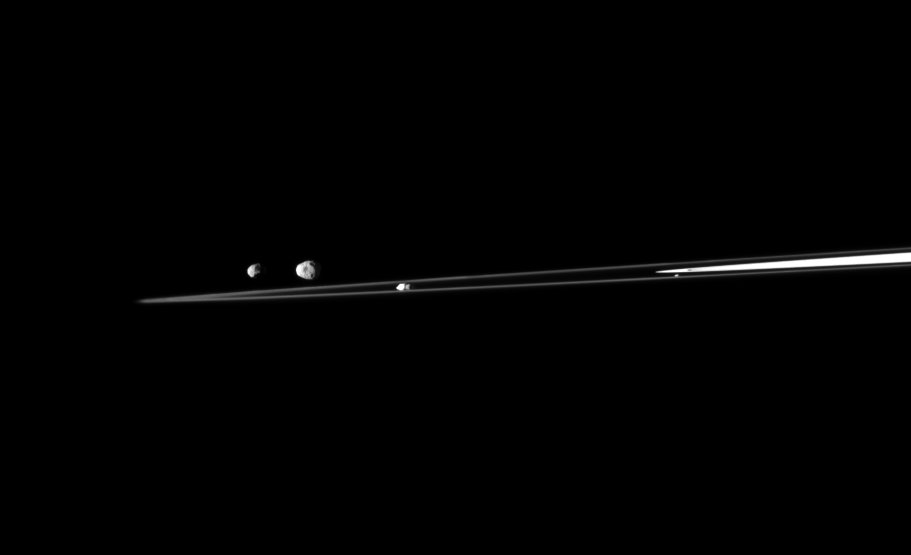

Moon Quartet

A quartet of Saturn’s moons are shown with a sliver of the rings in this Cassini spacecraft view.

From left to right in this image are Epimetheus (113 kilometers, or 70 miles across), Janus (179 kilometers, or 111 miles across), Prometheus (86 kilometers, or 53 miles across) and Atlas (30 kilometers, or 19 miles across).

This view looks toward the northern, sunlit side of the rings from just above the ringplane.

The image was taken in visible light with the Cassini spacecraft narrow-angle camera on July 27, 2010. The view was obtained at a distance of approximately 1.3 million kilometers (808,000 miles) from Janus, Prometheus and Atlas. The view was obtained at a distance of approximately 1.2 million kilometers (746,000 miles) from Epimetheus. Image scale is 8 kilometers (5 miles) per pixel on Janus, Prometheus and Atlas. Image scale is 7 kilometers (4 miles) per pixel on Epimetheus.

The Cassini-Huygens mission is a cooperative project of NASA, the European Space Agency and the Italian Space Agency. The Jet Propulsion Laboratory, a division of the California Institute of Technology in Pasadena, manages the mission for NASA’s Science Mission Directorate, Washington, D.C. The Cassini orbiter and its two onboard cameras were designed, developed and assembled at JPL. The imaging operations center is based at the Space Science Institute in Boulder, Colo.

Credit: NASA/JPL/Space Science Institute